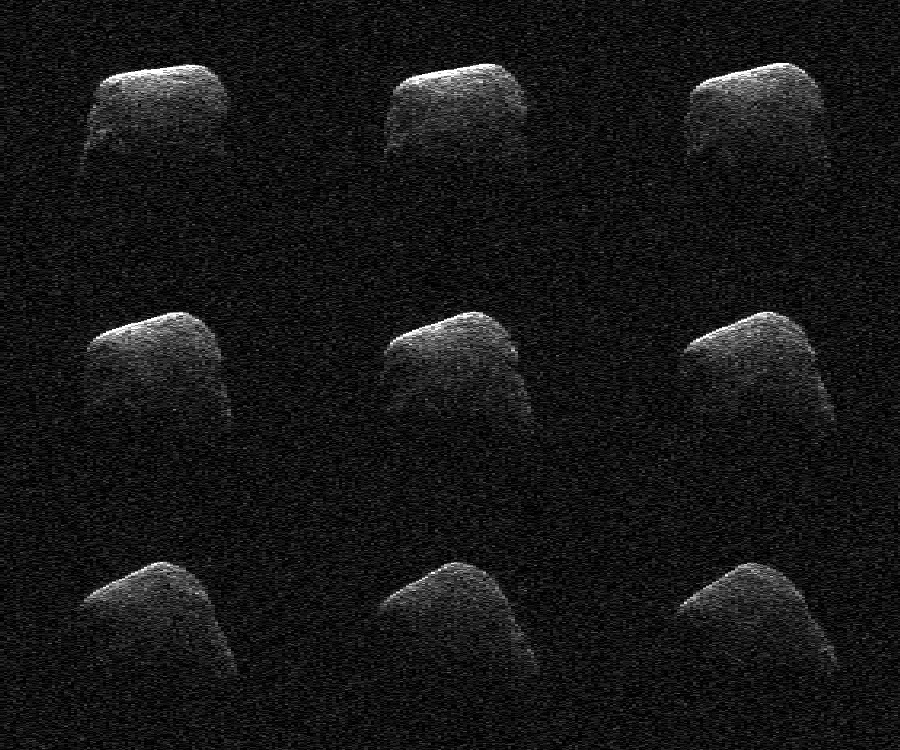

Comet Scanned by NASA Radar

These radar images of comet P/2016 BA14 were taken on March 22, 2016, by scientists using an antenna of NASA’s Deep Space Network at Goldstone, California. At the time, the comet was about 2.2 million miles (3.6 million kilometers) from Earth.

Radar images and data from the flyby indicated that the comet is about 3,000 feet (1 kilometer) in diameter.

Credit: NASA/JPL-Caltech/GSSR